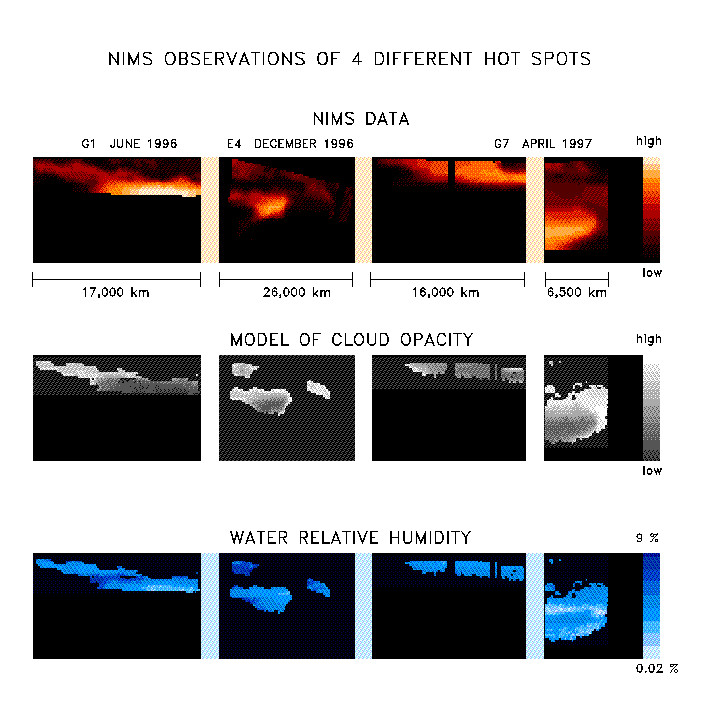

NIMS Observes the Structure and Composition of Jupiter’s Clouds

With the NIMS instrument high quality observations are being obtained from all parts of Jupiter. The images in the upper panel are taken at a wavelength of 4.8 microns. At this wavelength thermal radiation from about 100 km deep below the visible cloud deck is escaping, allowing us to study the deep atmospheric region.

The overlying cloud deck absorbs a part of the radiation, but there are places where it is thin and more radiation can escape. These are called hot spot regions. Many hotspots regions occur in a zone between the equator and 15 degrees north latitude, the North Equatorial Belt (NEB), but thermal radiation is seen from much of the planet.

The uniqueness of NIMS is that it is capable of observing the same spatial region at a maximum of 408 different wavelengths between 0.7 and 5.2 micron simultaneously. Every picture element (pixel) contains a spectrum of up to 408 wavelengths. The gases that compose the atmosphere leave there traces in the spectra. In this particular case, 48 wavelengths were available between 4.6 and 5.2 micron, and we see spectral signatures of water, ammonia, and phosphine. Also, the total amount of radiation is determined by the amount of overlying cloud, characterized by the cloud opacity. By means of model calculations, we can determine the amount of water and the cloud opacity for each individual spectrum. The amount ammonia and phosphine is more difficult to obtain because its influence on the spectra is weaker.

The results of these calculations are shown in the form of maps in the next two panels. With NIMS, we can now have a detailed look at the spatial distribution of the water and ammonia amounts and the cloud opacity in the atmosphere. Not all the pixels from the observations have good spectra, so for some data points no reliable determination of the water and cloud opacity could be made.

We find that the atmosphere is extremely dry in, and close to, the hot spot, with relative humidities between 0.02 % and 10 %, with the dryest places being inside the hot spot. This corroborates the in-situ Galileo Entry Probe measurements. The Probe entered the atmosphere, on December 5 1995, in a hot spot region. Whereas the Probe obtained only a very localized snapshot, with NIMS we can do observations of larger areas and over longer periods. The spatial distribution of water is more complex than expected. More detailed investigations will be necessary to fully understand these results.

Future studies will also allow a better understanding of the dynamics of the Jovian atmosphere, since the spatial distribution of water is thought to be a tracer for atmospheric motions under the cloud deck.

NIMS will continue to provide excellent and unique data during the Galileo Europa Mission, planned to last until December 1999.

The Jet Propulsion Laboratory, Pasadena, CA manages the mission for NASA’s Office of Space Science, Washington, DC.

Credit: NASA/JPL